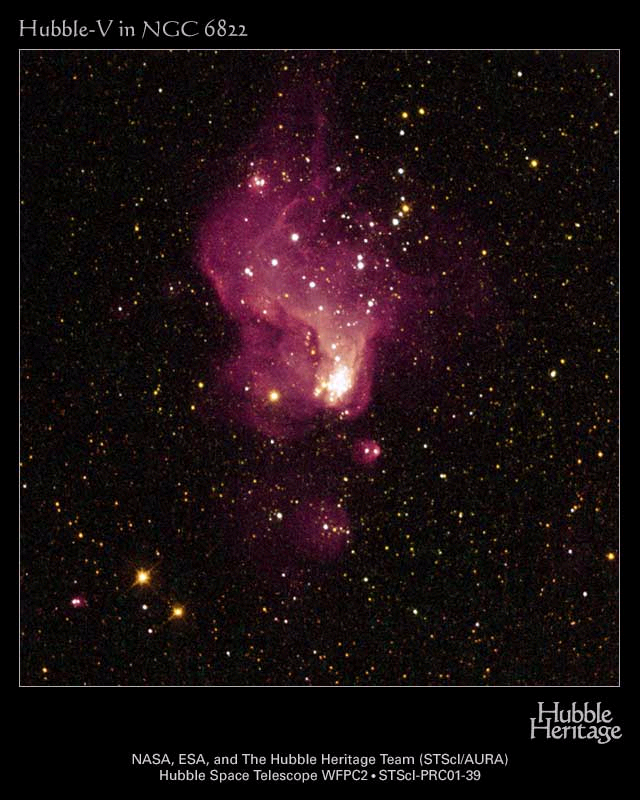

Hubble-V

Resembling curling flames from a campfire, a magnificent nebula in a nearby galaxy observed by NASA’s Hubble Space Telescope provides new insight into the fierce birth of stars as it may have occurred in the early universe.

The picture, taken by Hubble’s Wide Field and Planetary Camera 2, is online at http://hubblesite.org/newscenter/archive/releases/2001/39/image/a/. The camera was designed and built by NASA’s Jet Propulsion Laboratory, Pasadena, Calif.

The glowing gas cloud, called Hubble-V, has a diameter of about 200 light-years. A faint tail of gas and dust trailing off the top of the image sits opposite a dense cluster of bright stars at the bottom of the irregularly shaped nebula. Hubble’s resolution and ultraviolet sensitivity reveal a dense knot of dozens of ultra-hot stars nestled in the nebula. Each star glows 100,000 times brighter than our Sun. These 4-million-year-old stars, considered youthful in the cosmic time scale, are too distant and crowded together to be resolved from ground-based telescopes. The small, irregular host galaxy, called NGC 6822, is one of the Milky Way’s closest neighbors. It lies 1.6 million light-years away in the direction of the constellation Sagittarius.

The Hubble-V image data was taken by two science teams: C. Robert O’Dell of Vanderbilt University, Nashville, Tenn. and collaborators, and Luciana Bianchi of Johns Hopkins University, Baltimore, Md., and Osservatorio Astronomico, Torinese, Italy, and collaborators. This color image was produced by the Hubble Heritage Team at the Space Telescope Science Institute, Baltimore, Md.

The Space Telescope Science Institute is operated by the Association of Universities for Research in Astronomy, Inc., for NASA, under contract with the Goddard Space Flight Center, Greenbelt, Md. The Hubble Space Telescope is a project of international cooperation between NASA and the European Space Agency. JPL is a division of the California Institute of Technology in Pasadena.

Credit: NASA, ESA and The Hubble Heritage Team (STScI/AURA) Acknowledgment: C. R. O’Dell (Vanderbilt University) and L. Bianchi (Johns Hopkins University and Osservatorio Astronomico, Torinese, Italy)